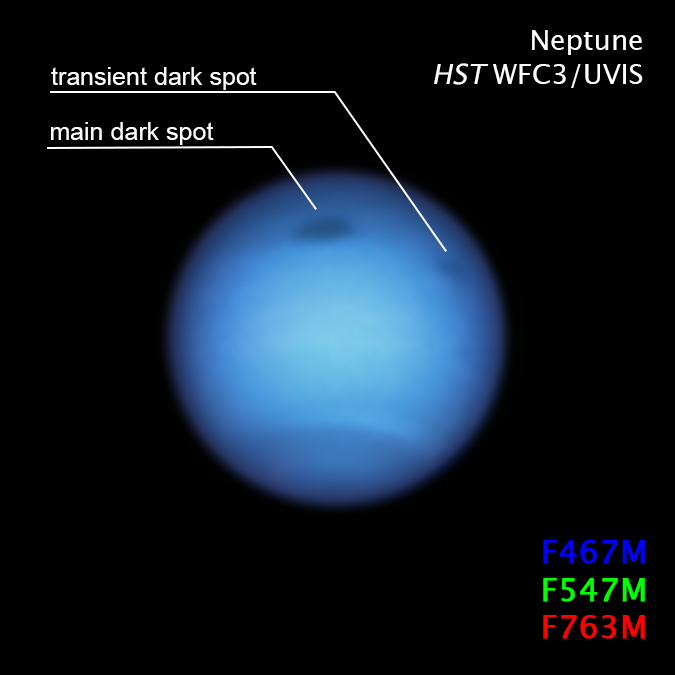

Neptune Dark Spot Compass

Object Name: Neptune
Object Description: Neptune with two dark spots annotated
Instrument: WFC3/UVIS
Filters: F467M, F547M, F763M

These images are a composite of separate exposures acquired by the WFC3 instrument on the Hubble Space Telescope. Several filters were used to sample medium wavelength ranges. The color results from assigning different hues (colors) to each monochromatic (grayscale) image associated with an individual filter. In this case, the assigned colors are:Blue: F467MGreen: F547MRed: F763MTo enhance the contrast between dark features and their surroundings, many individual Hubble exposures were combined, and an average background map was subtracted to remove the geometrical effect of limb darkening.

Credit: NASA, ESA, STScI, M.H. Wong (University of California, Berkeley), and L.A. Sromovsky and P.M. Fry (University of Wisconsin-Madison)